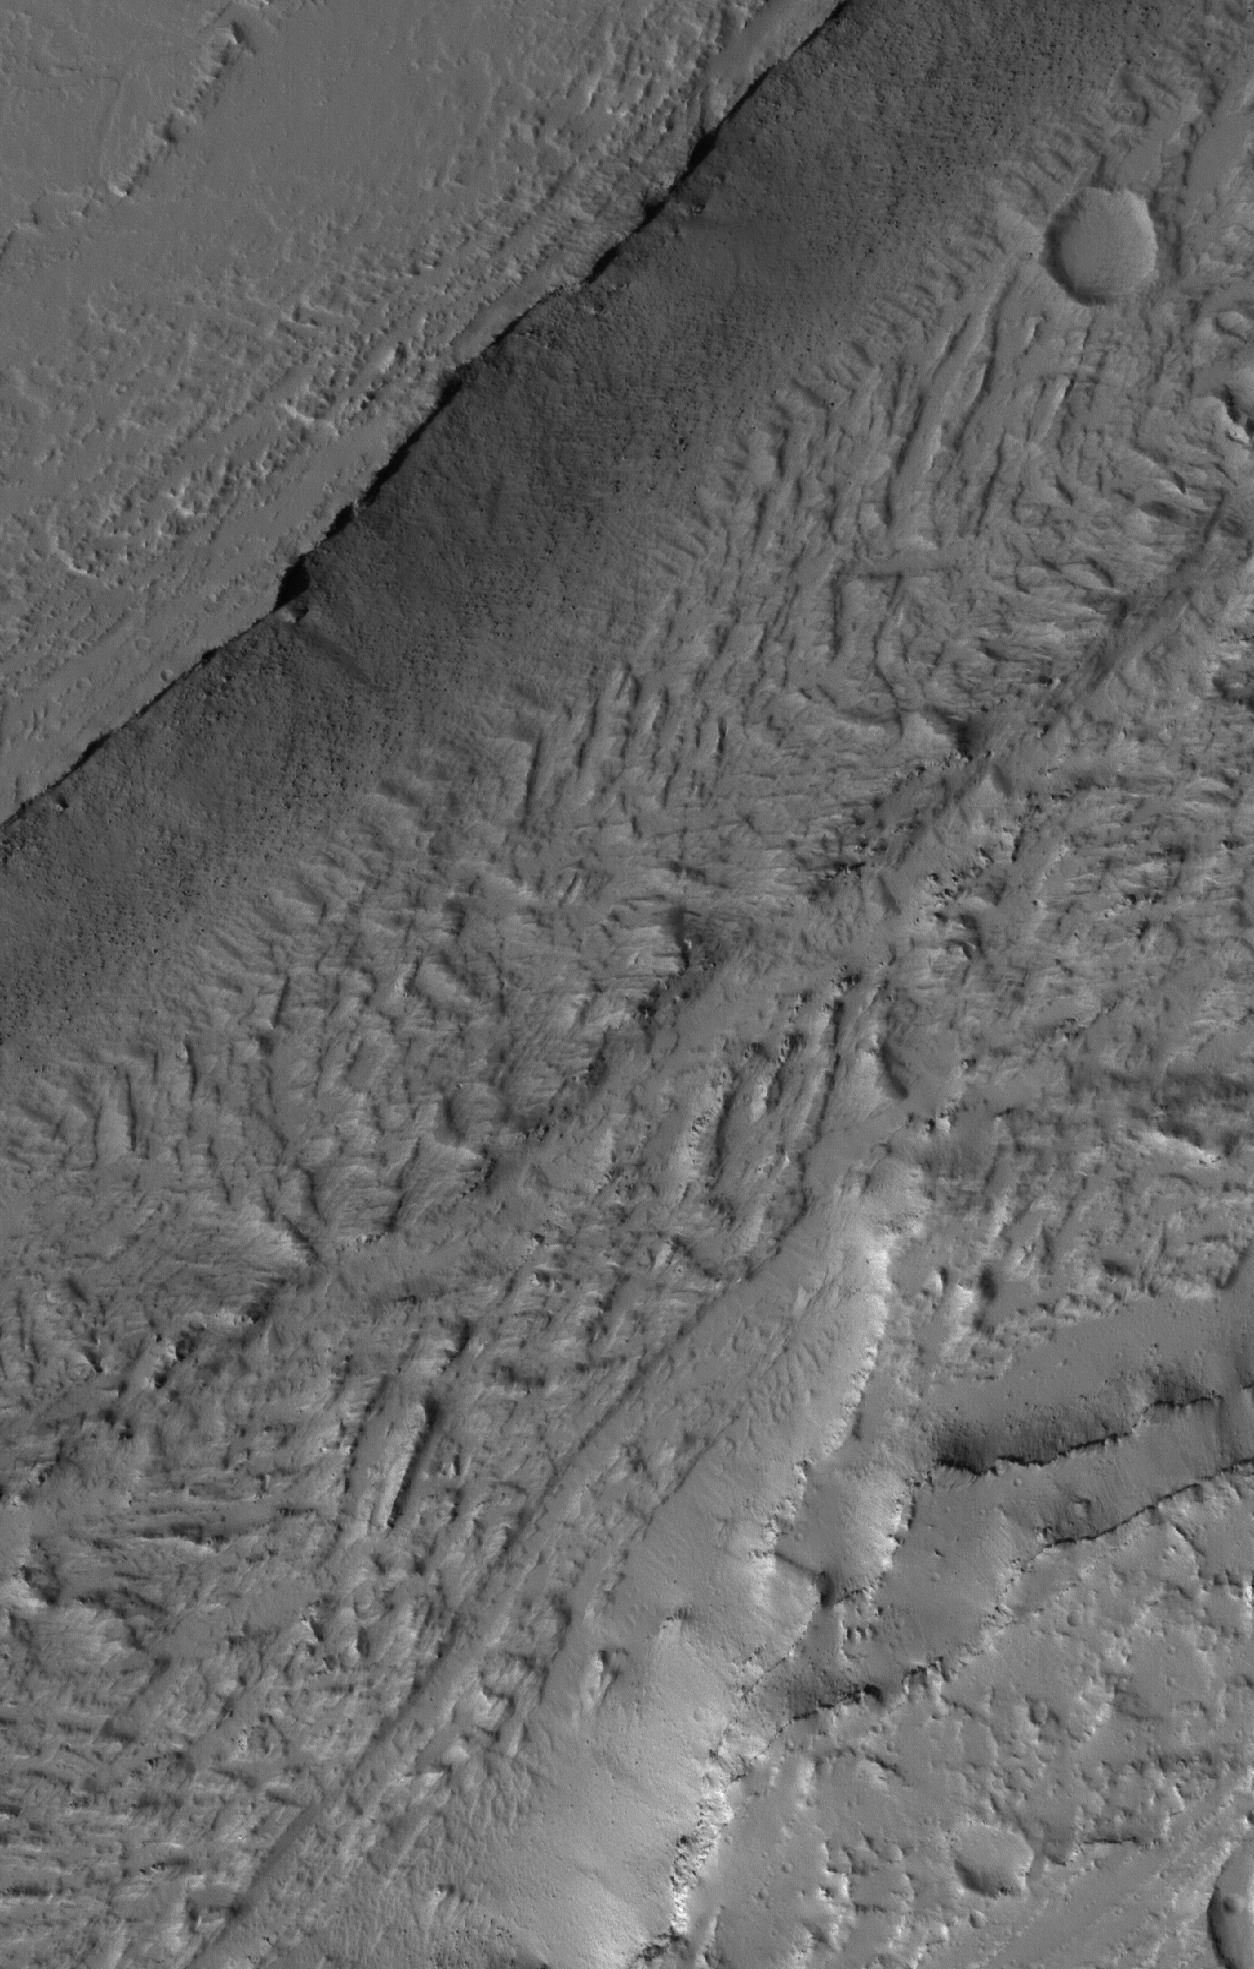

Olympica Fossae Landforms

15 June 2005
This Mars Global Surveyor (MGS) Mars Orbiter Camera (MOC) image shows a portion of the enigmatic valley of the Olympica Fossae region. Unknown is whether water, lava, or mud, or some combination of these things, once poured through the valley system.

Location near: 24.2°N, 115.7°W
Image width: ~2 km (~1.2 mi)
Illumination from: lower left
Season: Northern Autumn

Credit: NASA/JPL/Malin Space Science Systems